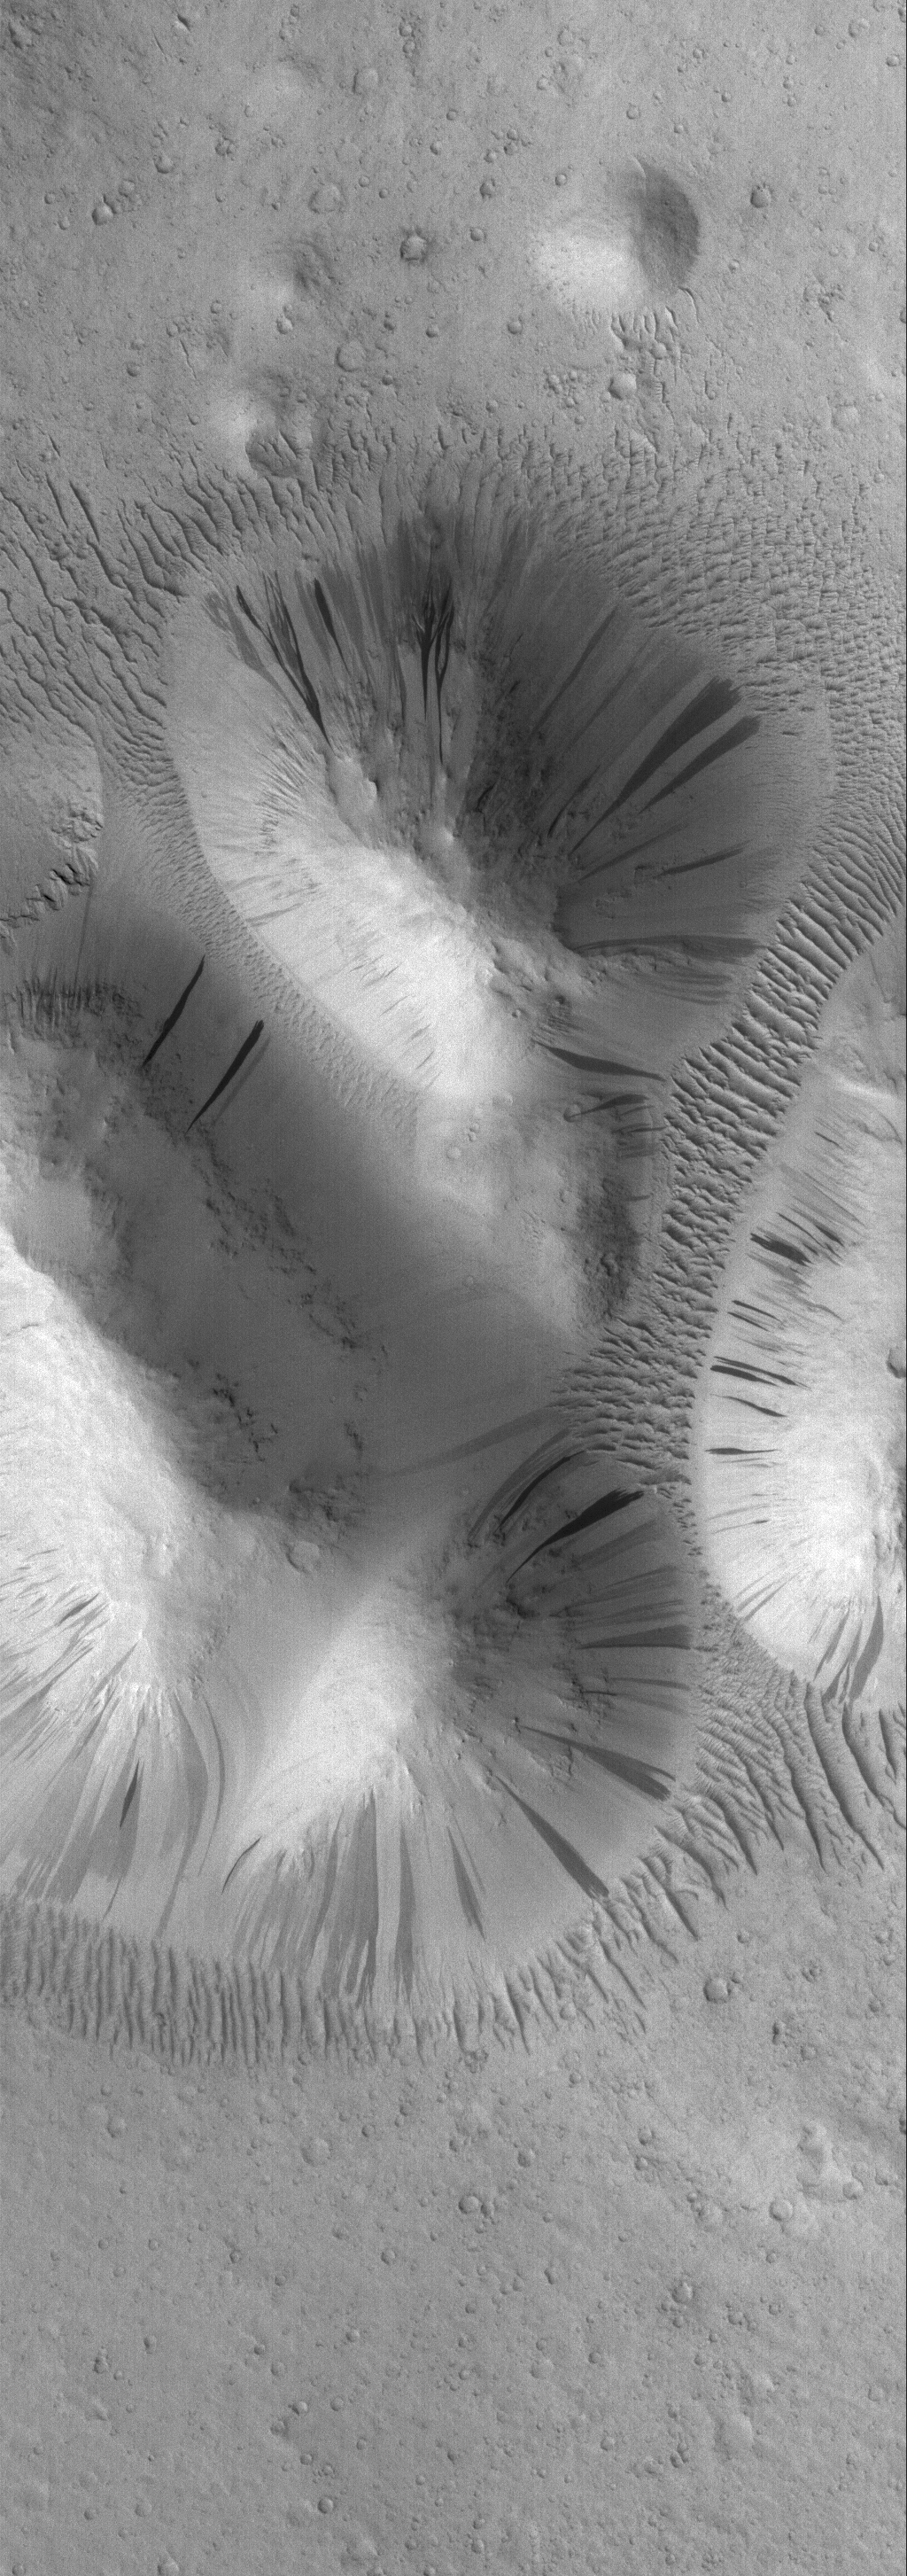

Aeolis Buttes

21 April 2006
This Mars Global Surveyor (MGS) Mars Orbiter Camera (MOC) image shows a group of dust-covered buttes in the Aeolis region of Mars. Dozens of dark slope streaks — created by dry avalanches of dust — extend from a variety of elevations toward the base of each butte. Large, dust-covered, windblown ripples surround the group and occupy some of the low-lying areas between individual buttes.

Location near: 24.8°N, 114.8°W
Image width: ~3 km (~1.9 mi)
Illumination from: lower left
Season: Northern Winter

Credit: NASA/JPL/Malin Space Science Systems